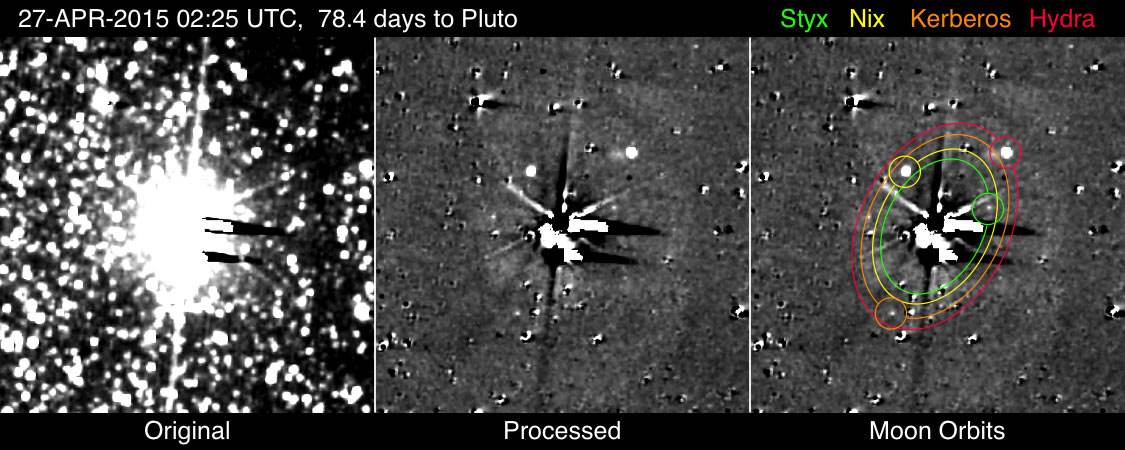

That Makes Five

The images detecting Kerberos and Styx shown here were taken with New Horizons’ most sensitive camera, the Long Range Reconnaissance Imager (LORRI), from April 25-May 1, 2015. Each observation consists of five 10-second exposures that have been added together to make the image in the left panel, and extensively processed to reduce the bright glare of Pluto and Charon and largely remove the dense field of background stars (center and right panels), in order to reveal the faint satellites, whose positions and orbits, along with those of the brighter moons Nix and Hydra, are given in the right panel.

Kerberos is visible in all of the images, though is partially obscured in the second image. Styx is not visible in the first image, only in subsequent ones; on April 25 it was obscured by electronic artifacts in the camera — the black and white streaks extending to the right of the extremely overexposed images of Pluto and Charon in the center of the frame. These artifacts point in different directions in different images due to the varying orientation of the spacecraft. Other unlabeled features in the processed images include the imperfectly removed images of background stars and other residual artifacts.

Although Styx and Kerberos are more visible in some frames than others, perhaps due to brightness fluctuations as they rotate on their axes, their identity is confirmed by their positions being exactly where they are predicted to be (in the center of the circles in the right panel).

Credit: NASA/Johns Hopkins University Applied Physics Laboratory/Southwest Research Institute